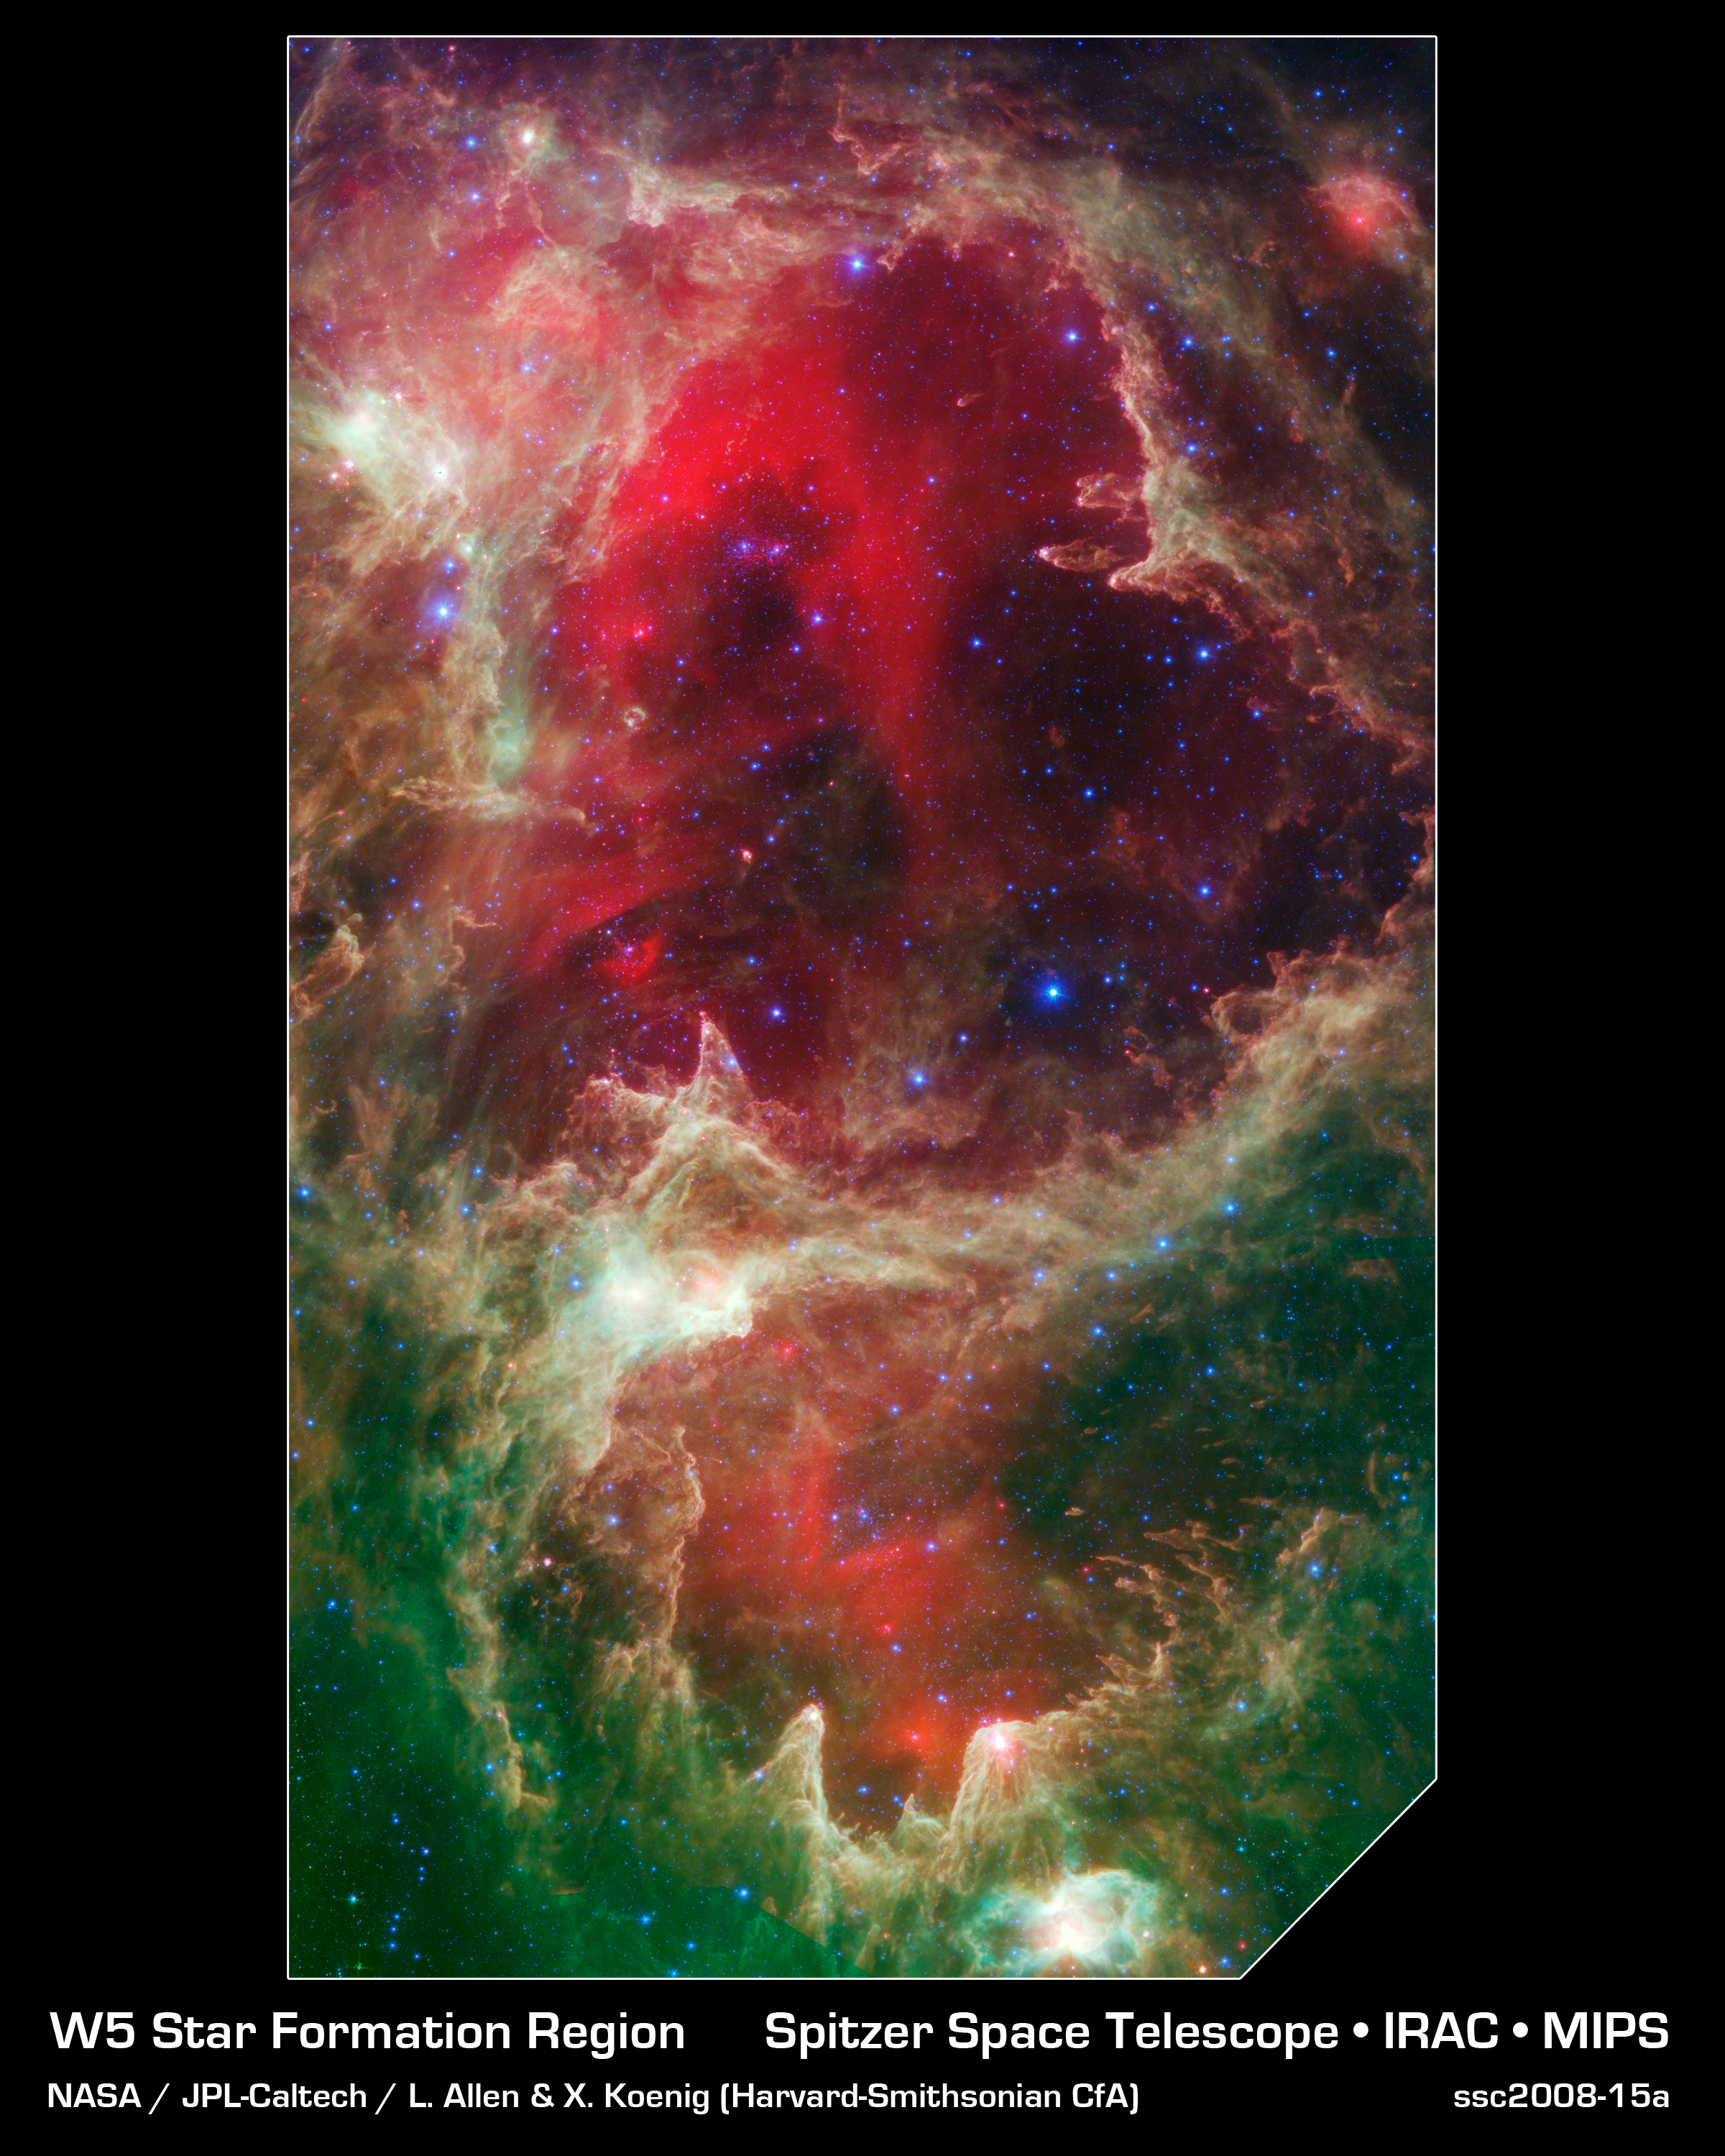

W5 Star Formation Region

Generations of stars can be seen in this new infrared portrait from NASA's Spitzer Space Telescope. In this wispy star-forming region, called W5, the oldest stars can be seen as blue dots in the centers of the two hollow cavities (other blue dots are background and foreground stars not associated with the region). Younger stars line the rims of the cavities, and some can be seen as pink dots at the tips of the elephant-trunk-like pillars. The white knotty areas are where the youngest stars are forming. Red shows heated dust that pervades the region's cavities, while green highlights dense clouds.

W5 spans an area of sky equivalent to four full moons and is about 6,500 light-years away in the constellation Cassiopeia. The Spitzer picture was taken over a period of 24 hours.

Like other massive star-forming regions, such as Orion and Carina, W5 contains large cavities that were carved out by radiation and winds from the region's most massive stars. According to the theory of triggered star-formation, the carving out of these cavities pushes gas together, causing it to ignite into successive generations of new stars.

This image contains some of the best evidence yet for the triggered star-formation theory. Scientists analyzing the photo have been able to show that the ages of the stars become progressively and systematically younger with distance from the center of the cavities.

This is a three-color composite showing infrared observations from two Spitzer instruments. Blue represents 3.6-micron light and green shows light of 8 microns, both captured by Spitzer's infrared array camera. Red is 24-micron light detected by Spitzer's multiband imaging photometer.

Credit: NASA/JPL-Caltech/L. Allen & X. Koenig (Harvard-Smithsonian CfA)